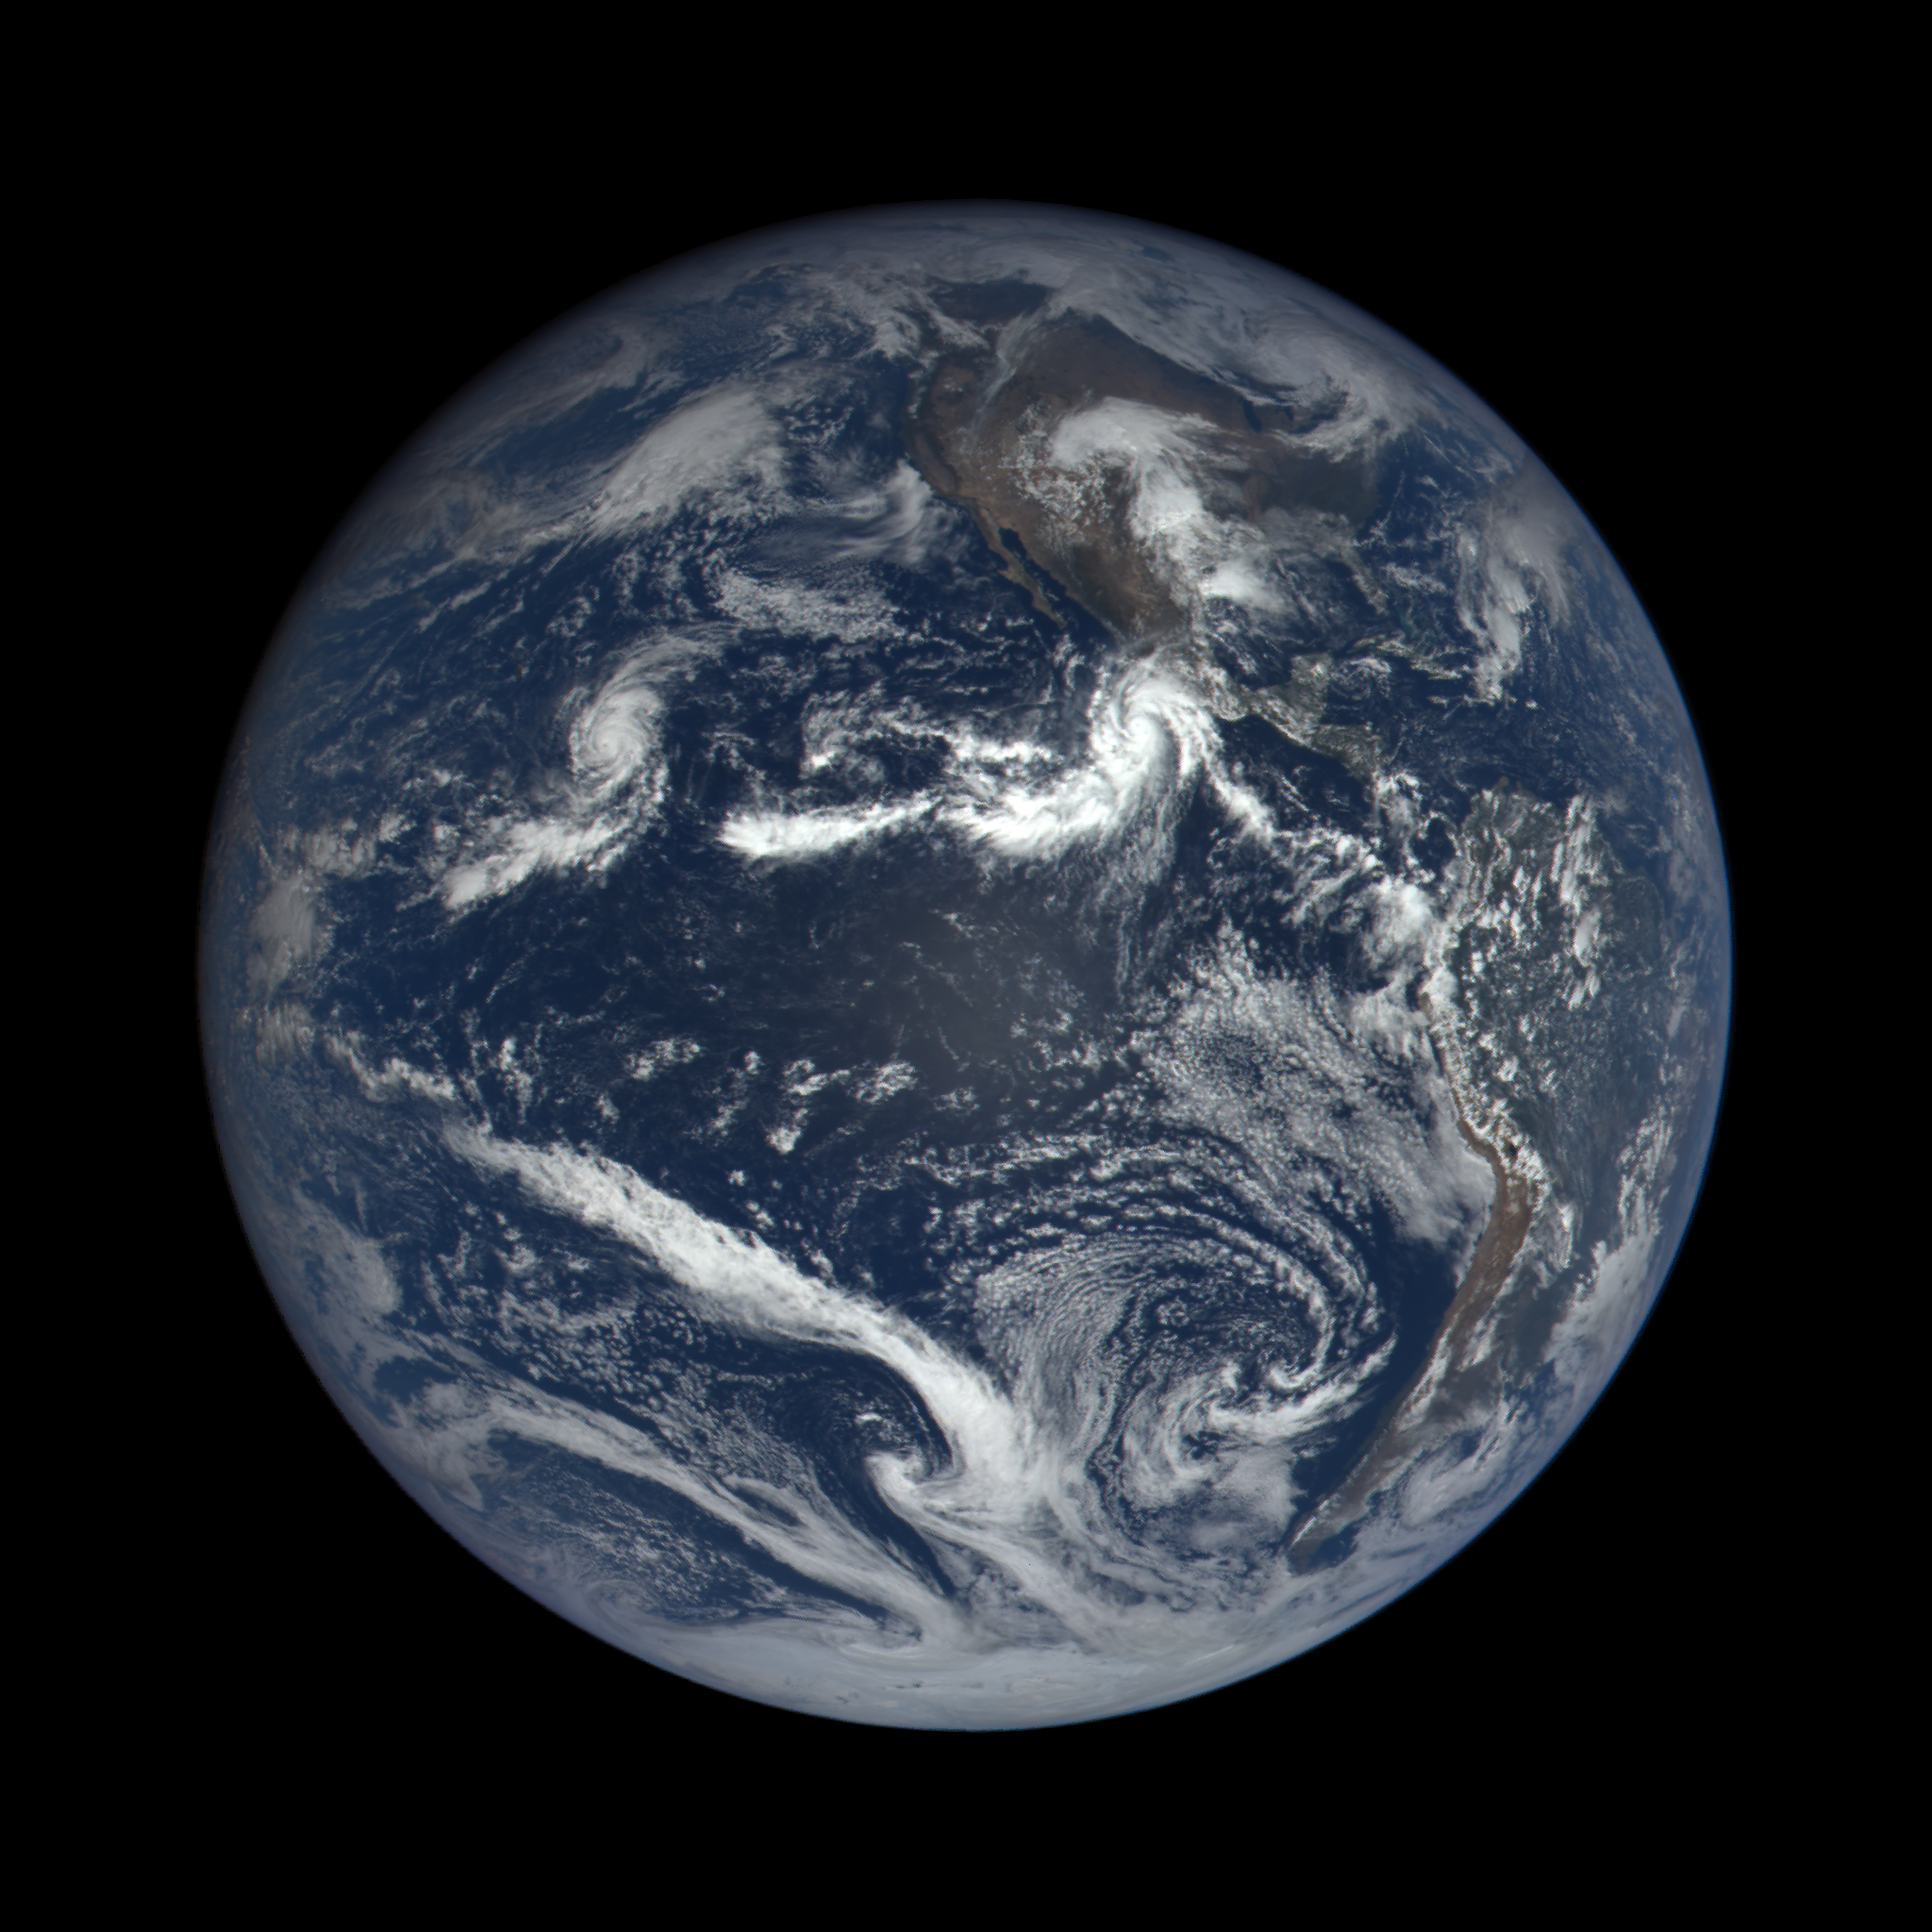

Hurricane Patricia captured by EPIC, the Earth Polychromatic Imaging Camera. The instrument flies on the Deep Space Climate Observatory (DSCOVR), a satellite built through a partnership between NASA, the National Oceanic and Atmospheric Administration (NOAA), and the U.S. Air Force. DSCOVR collects its images and measurements from a vantage point one million miles above the Earth and toward the Sun. This image was captured nearly 1 million miles from earth at 4:00 pm EDT (19:00:18 GMT), on September 22, 2015.

Credit: NASA image from the DSCOVR EPIC team